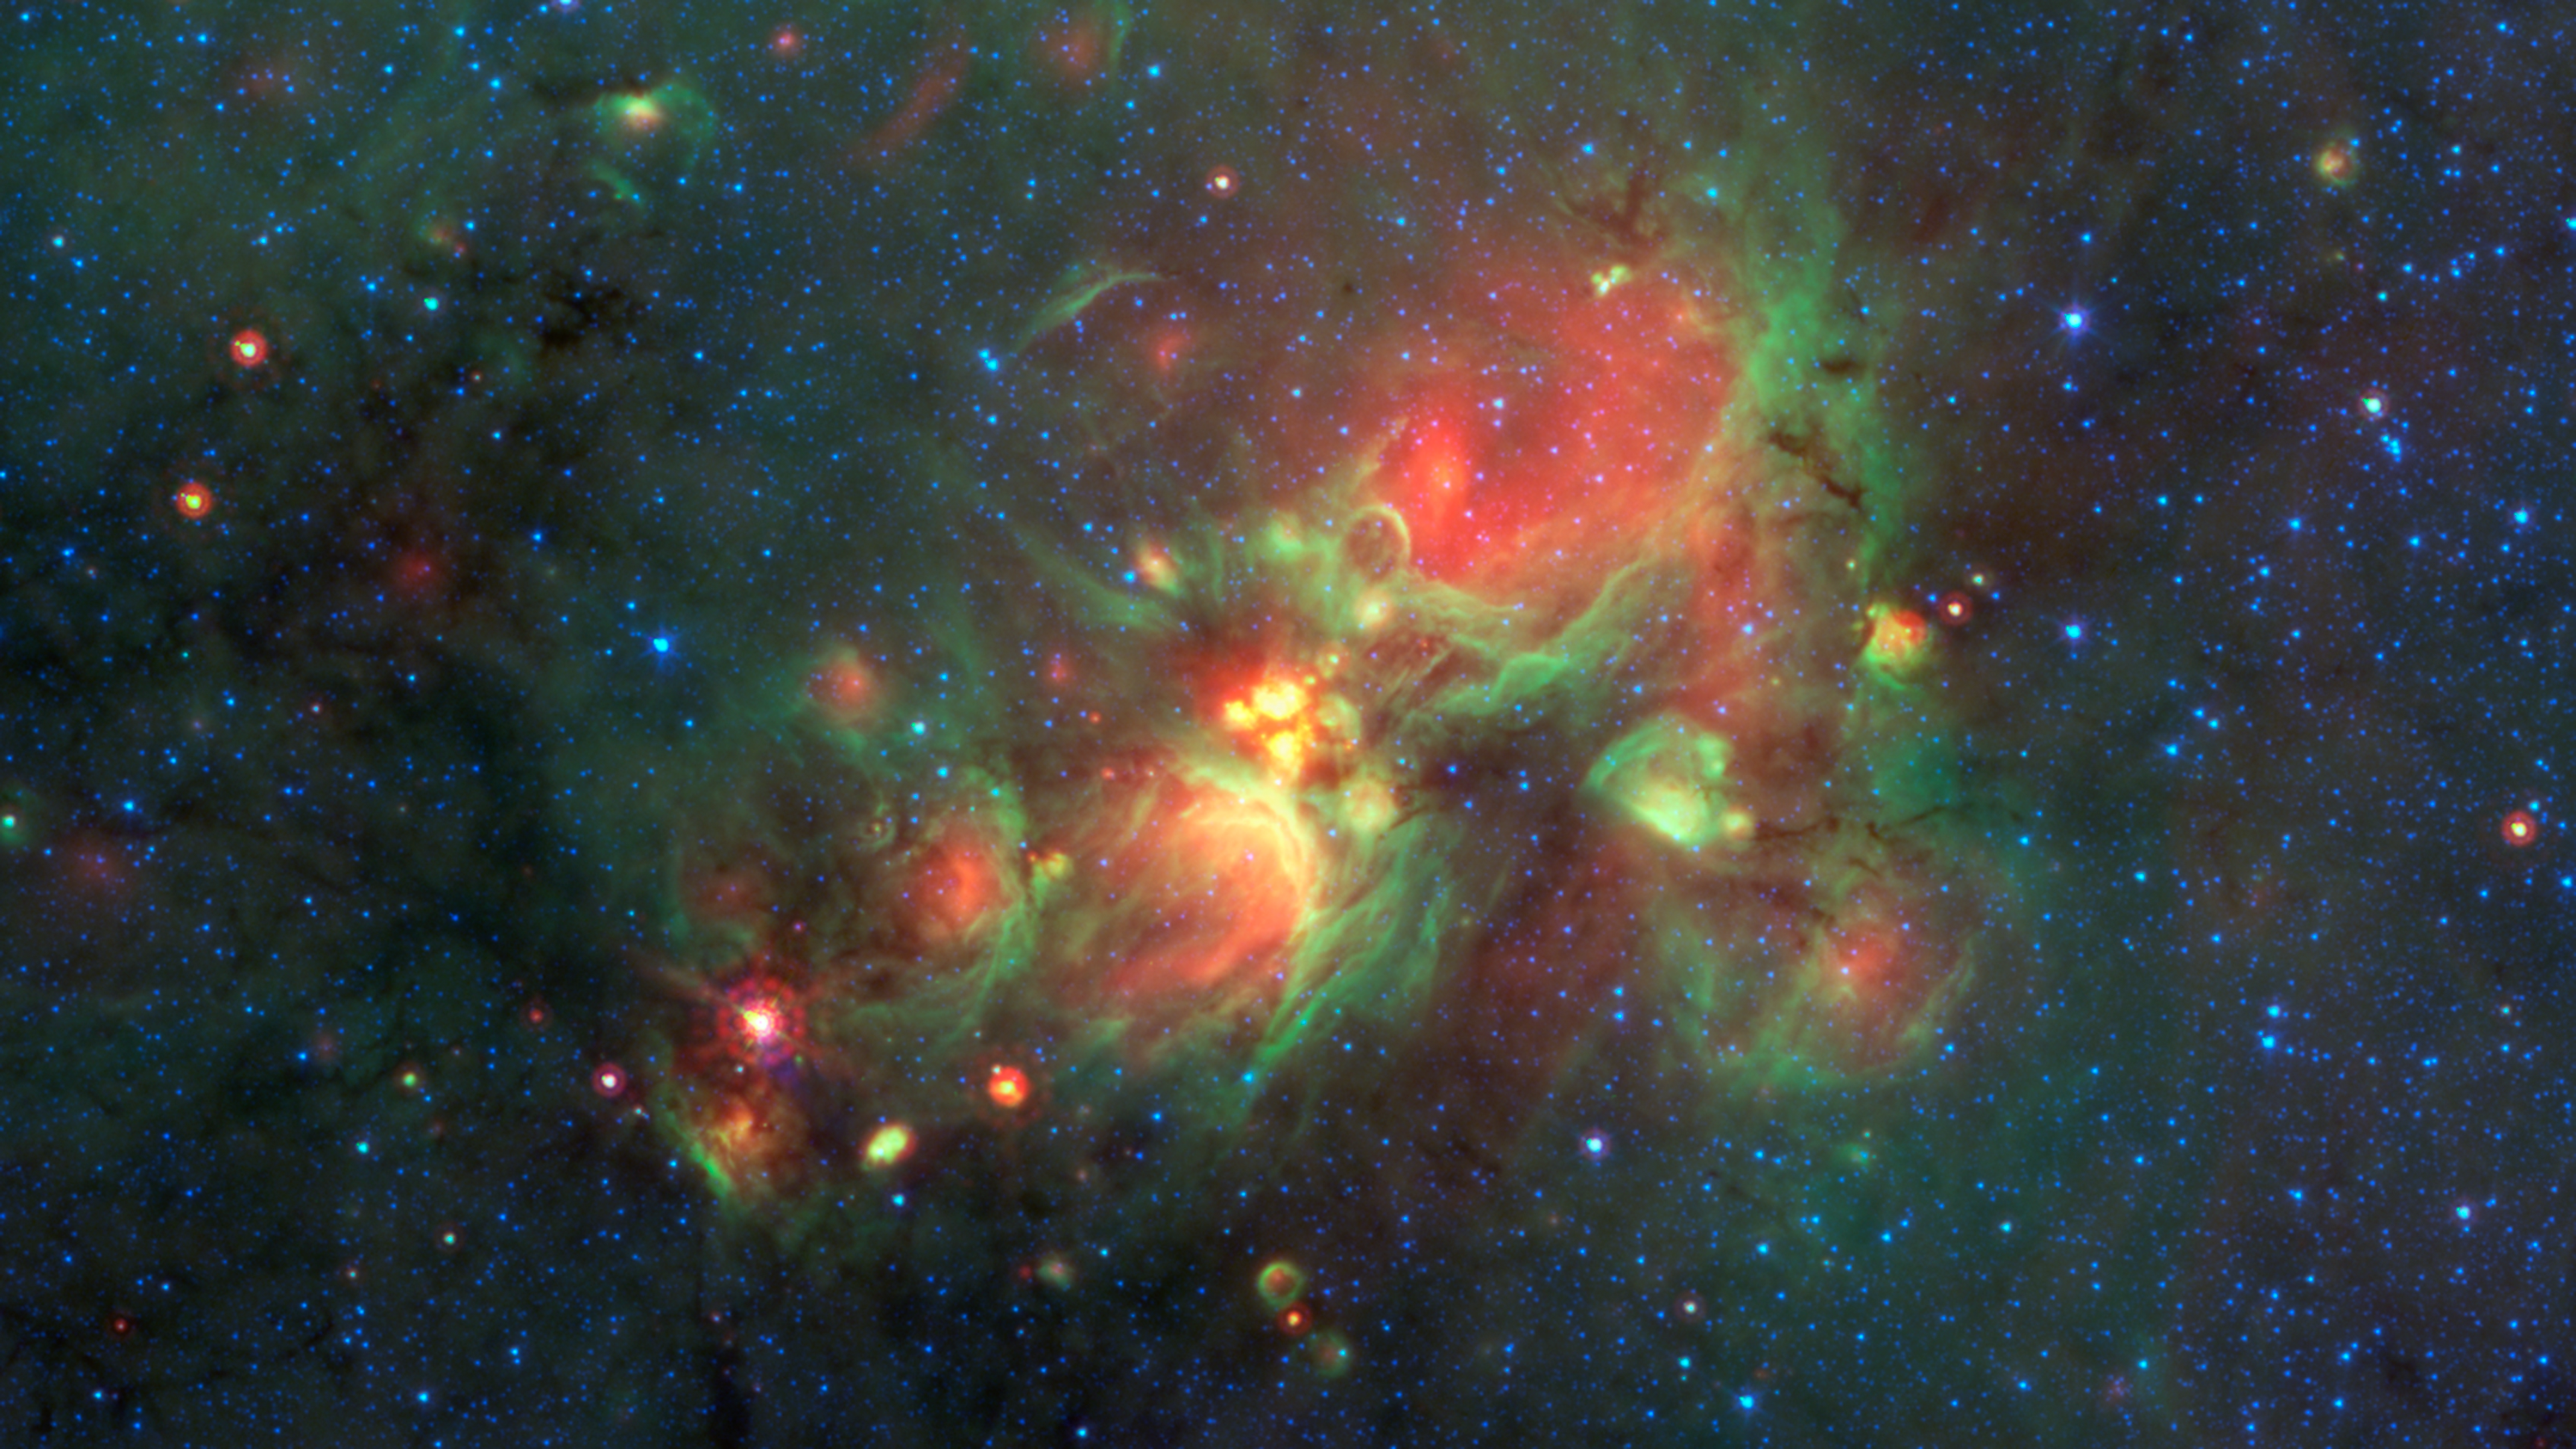

Finding 'Yellowballs' in our Milky Way

Volunteers using the web-based Milky Way Project brought star-forming features nicknamed "yellowballs" to the attention of researchers, who later showed that they are a phase of massive star formation. The yellow balls -- which are several hundred to thousands times the size of our solar system -- are pictured here in the center of this image of the W33 Star forming region taken by NASA's Spitzer Space Telescope. Infrared light has been assigned different colors; yellow occurs where green and red overlap. The yellow balls represent an intermediary stage of massive star formation that takes place before massive stars carve out cavities in the surrounding gas and dust (seen as green-rimmed bubbles with red interiors in this image).

Infrared light of 3.6 microns is blue; 8-micron light is green; and 24-micron light is red.

Credit: NASA/JPL-Caltech